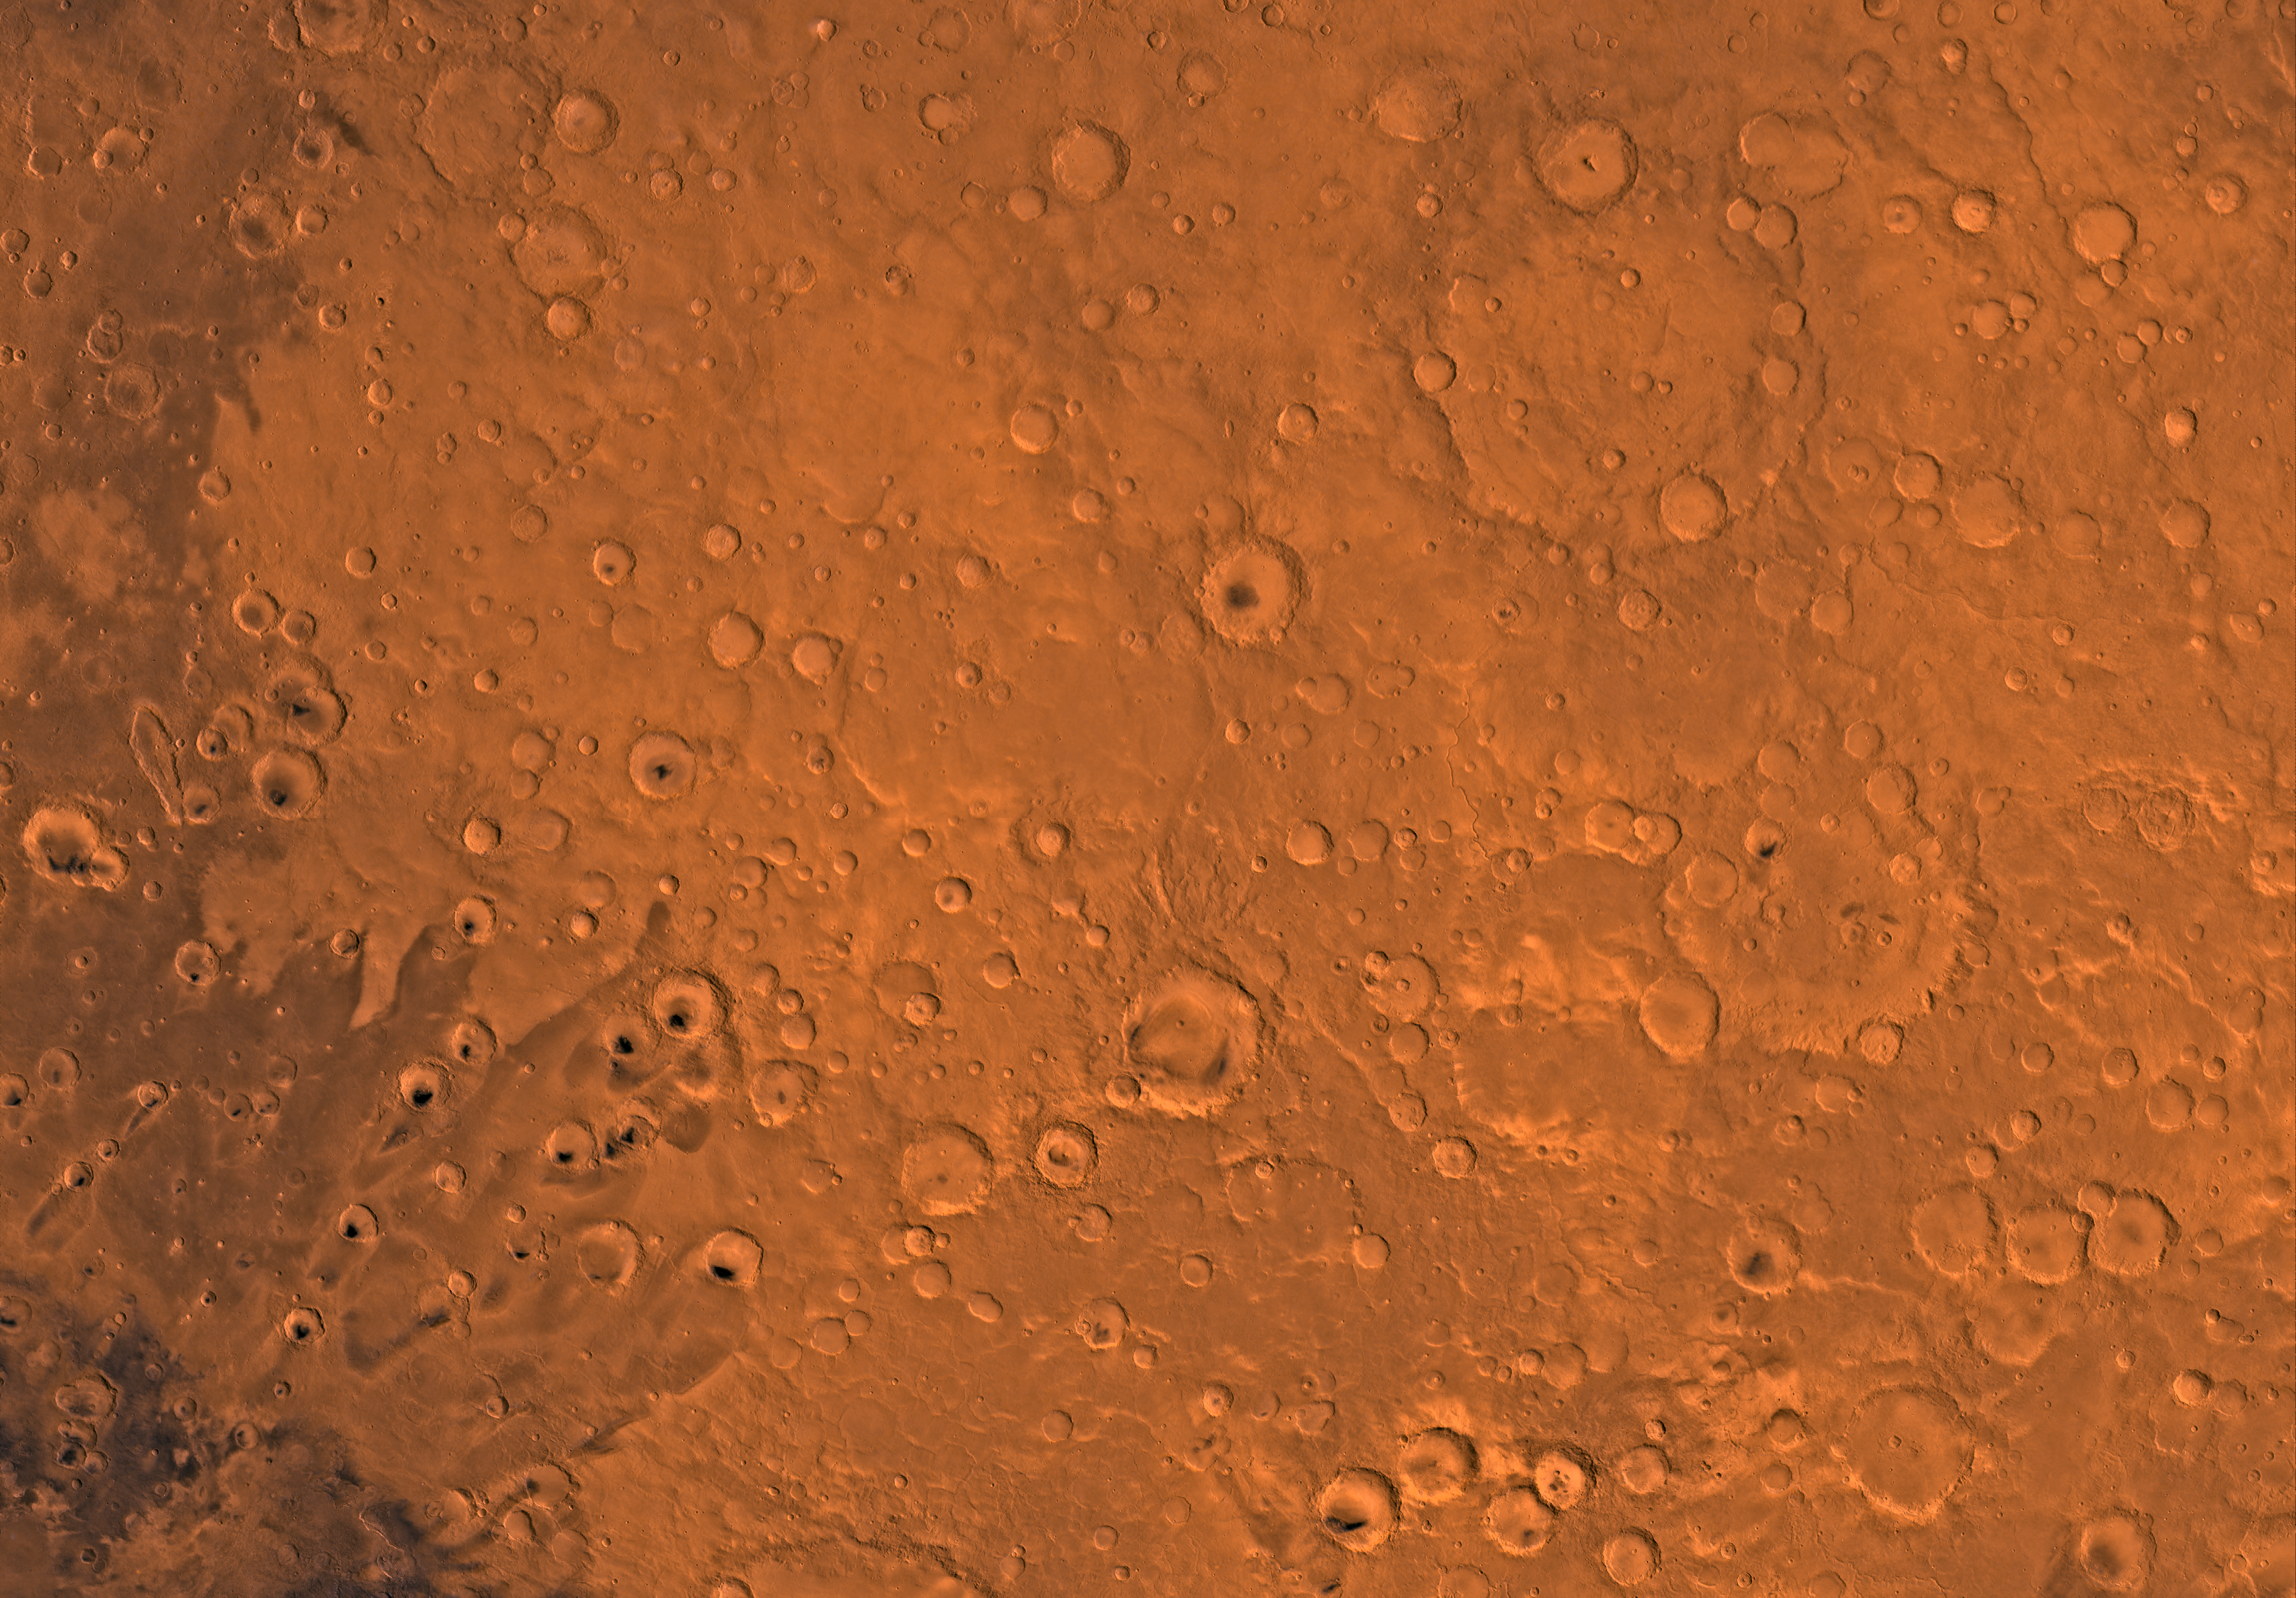

MC-12 Arabia Region

Mars digital-image mosaic merged with color of the MC-12 quadrangle, Arabia region of Mars. Heavily cratered highlands dominate the Arabia quadrangle. The northeastern part is marked by a large impact crater, Cassini. Cassini is an ancient remnant of the many large impact events that occurred during the period of heavy bombardment. Latitude range 0 to 30 degrees, longitude range -45 to 0 degrees.

Credit: NASA/JPL/USGS